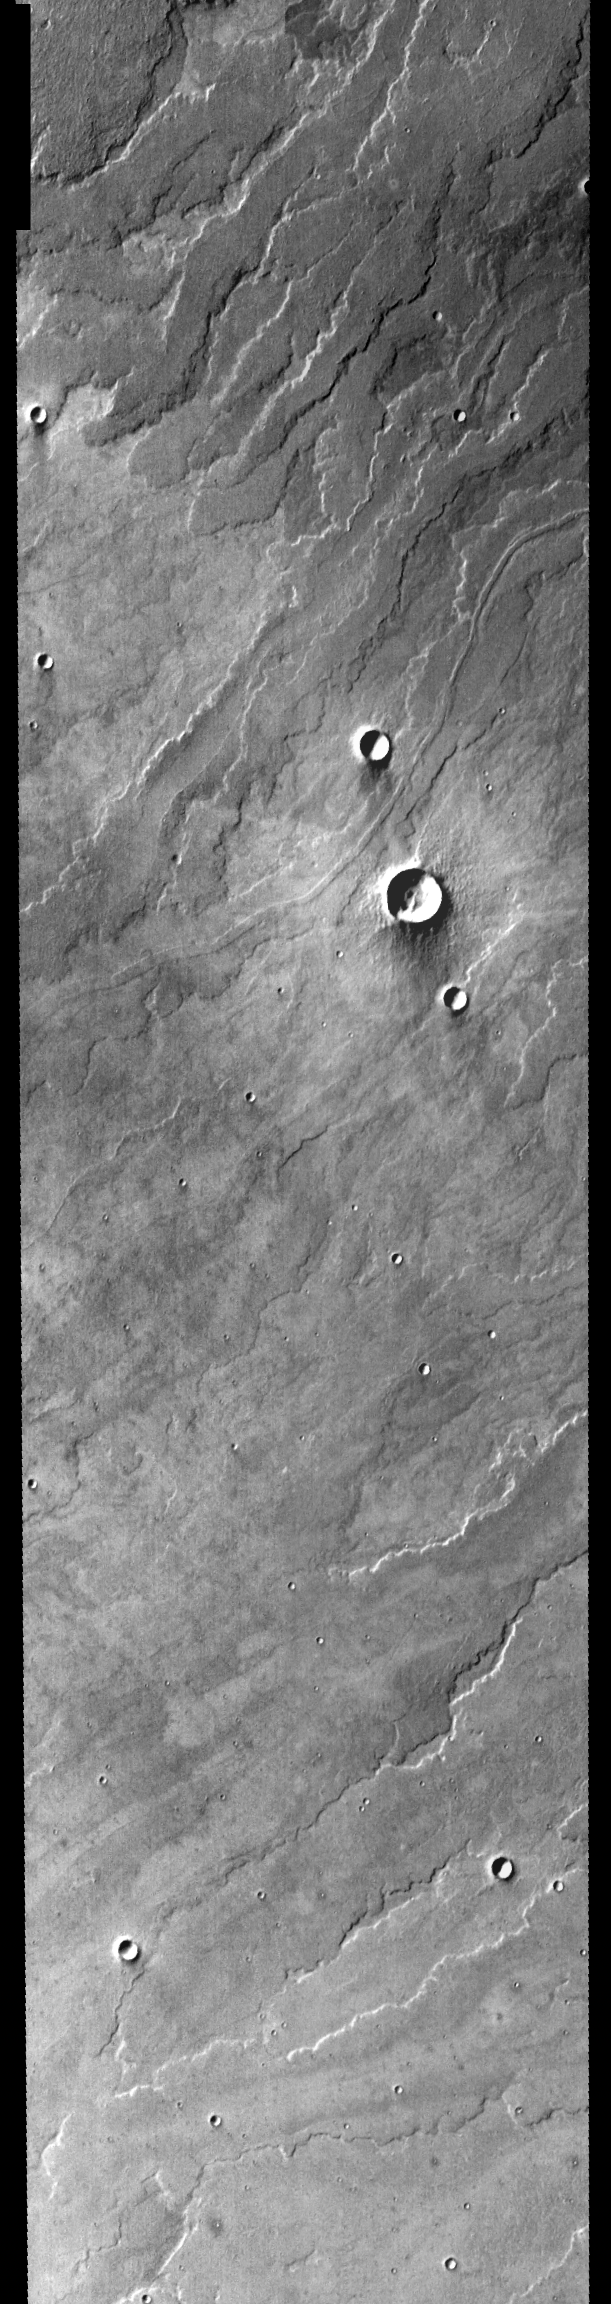

Daedalia Planum

Released August 16, 2004

The THEMIS Image of the Day will be exploring the nomenclature of Mars for the next three weeks.

Daedalia Planum

Planum: plateau or high plainDaedalia: Daedalus was a famous inventor, architect, and craftsman. He designed the Labyrith at Knossos (the Minotaur’s prison), and the wings that caused the death of his son, Icarus.
Daedalia Planum is located south of Arsia Mons. Topographically, this area appeares to be a relatively featureless plain (as can be seen in the MOLA context image to the right). However, the daytime IR image shows multiple lava flows and small craters. The descriptor “fluctus” may be a better term to use now that we have better images of this region.

Nomenclature Fact of the Day: Small craters on Mars are named for towns and villages from all over the world with populations less than 100,000.

Image information: IR instrument. Latitude -18.4, Longitude 231.9 East (128.1 West). 100 meter/pixel resolution.

Note: this THEMIS visual image has not been radiometrically nor geometrically calibrated for this preliminary release. An empirical correction has been performed to remove instrumental effects. A linear shift has been applied in the cross-track and down-track direction to approximate spacecraft and planetary motion. Fully calibrated and geometrically projected images will be released through the Planetary Data System in accordance with Project policies at a later time.

NASA’s Jet Propulsion Laboratory manages the 2001 Mars Odyssey mission for NASA’s Office of Space Science, Washington, D.C. The Thermal Emission Imaging System (THEMIS) was developed by Arizona State University, Tempe, in collaboration with Raytheon Santa Barbara Remote Sensing. The THEMIS investigation is led by Dr. Philip Christensen at Arizona State University. Lockheed Martin Astronautics, Denver, is the prime contractor for the Odyssey project, and developed and built the orbiter. Mission operations are conducted jointly from Lockheed Martin and from JPL, a division of the California Institute of Technology in Pasadena.

Credit: NASA/JPL/Arizona State University